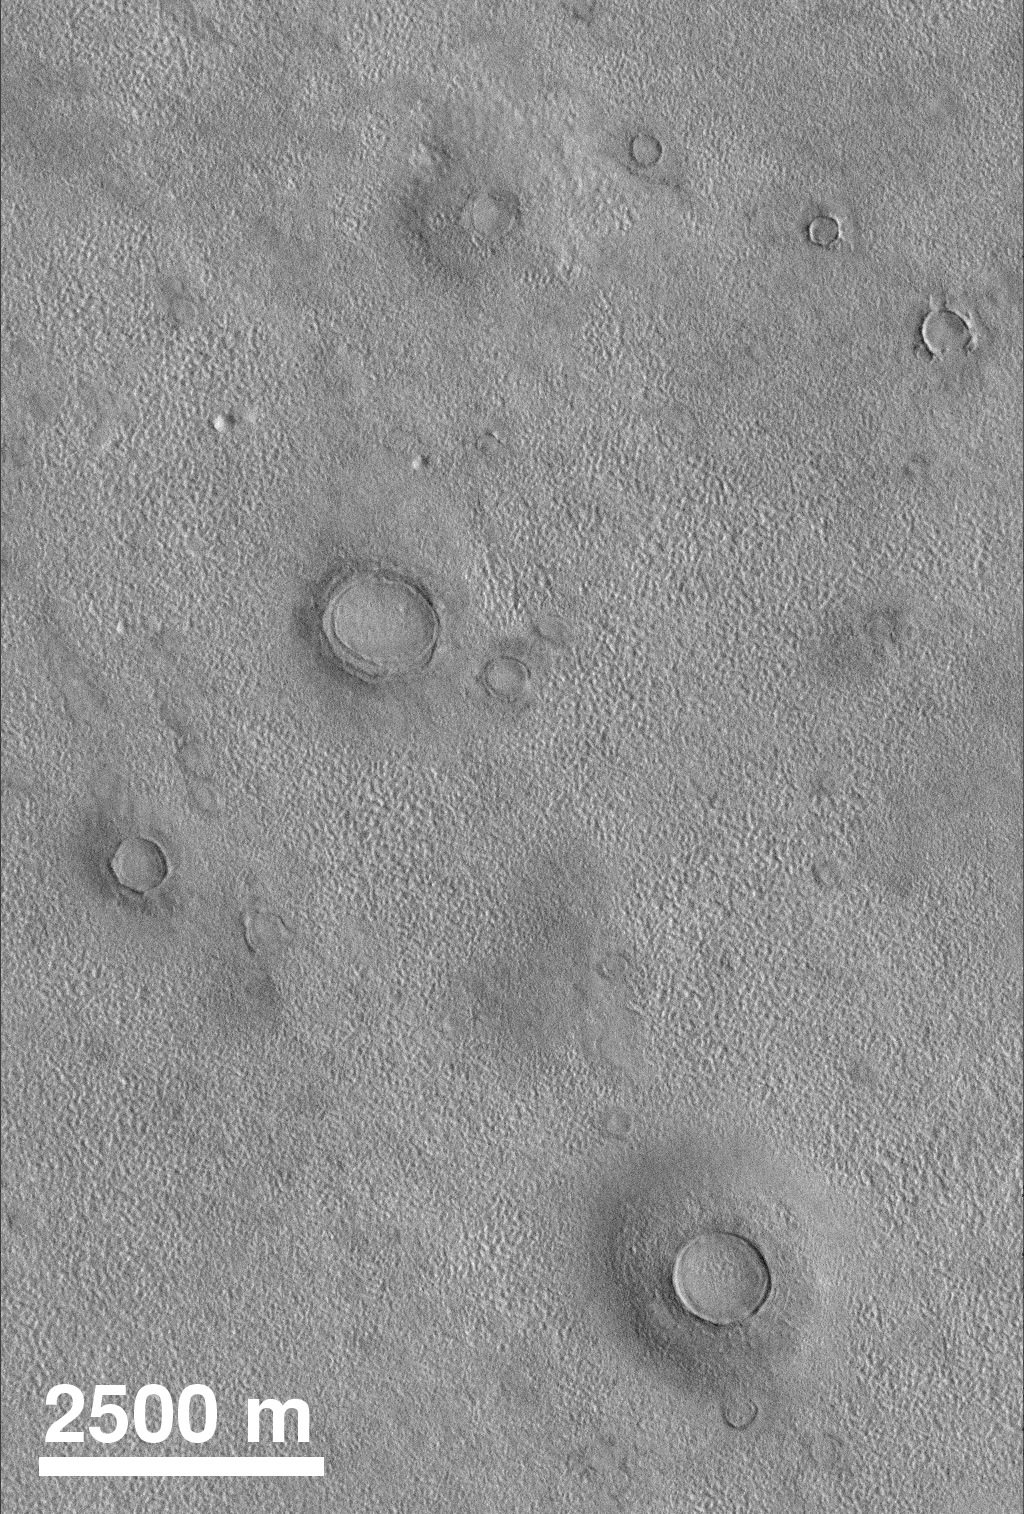

Northern Plains

The northern plains of Mars exhibit craters that often appear to be partly buried by or exhumed from beneath layers of pitted and eroded material. This example was taken by MOC in August 1998.

Credit: NASA/JPL/MSSS